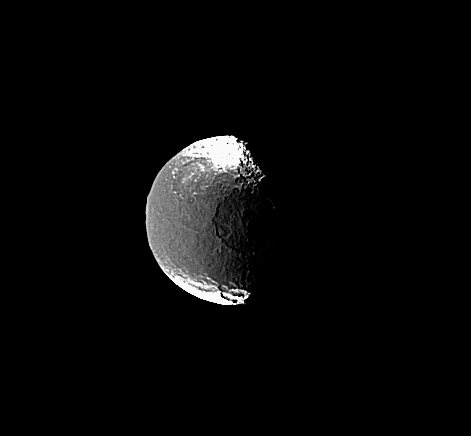

Details in the Dark

This view shows one of the huge impact basins on the terminator of Saturn’s moon Iapetus and a smaller, but still fairly large, crater near the southern bright-dark boundary. Just visible near the western limb, in the dark territory of Cassini Regio, is the moon’s mysterious equatorial ridge. The ridge was discovered in Cassini images (see PIA06166) and reaches 20 kilometers (12 miles) high in places.

This view shows principally the leading hemisphere on Iapetus. North is up and tilted 15 degrees to the right. Iapetus is 1,468 kilometers (912 miles) across.

The image was taken with the Cassini spacecraft narrow-angle camera on March 19, 2005, through spectral filters sensitive to wavelengths of infrared light centered at 752 nanometers. The view was acquired at a distance of approximately 1.4 million kilometers (880,000 miles) from Iapetus and at a Sun-Iapetus-spacecraft, or phase, angle of 70 degrees. Resolution in the original image was 8 kilometers (5 miles) per pixel.

The Cassini-Huygens mission is a cooperative project of NASA, the European Space Agency and the Italian Space Agency. The Jet Propulsion Laboratory, a division of the California Institute of Technology in Pasadena, manages the mission for NASA’s Science Mission Directorate, Washington, D.C. The Cassini orbiter and its two onboard cameras were designed, developed and assembled at JPL. The imaging team is based at the Space Science Institute, Boulder, Colo.

Credit: NASA/JPL/Space Science Institute